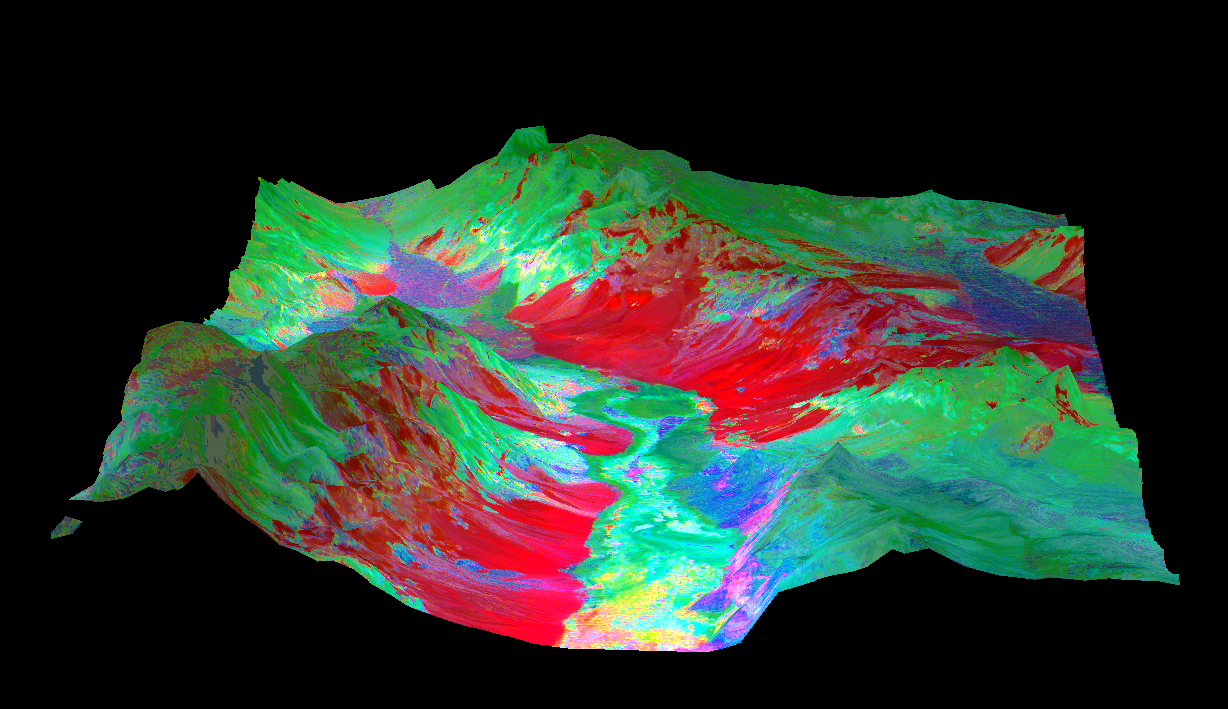

3-D View of Death Valley, California

This 3-D perspective view looking north over Death Valley, California, was produced by draping ASTER nighttime thermal infrared data over topographic data from the US Geological Survey. The ASTER data were acquired April 7, 2000 with the multi-spectral thermal infrared channels, and cover an area of 60 by 80 km (37 by 50 miles). Bands 13, 12, and 10 are displayed in red, green and blue respectively. The data have been computer enhanced to exaggerate the color variations that highlight differences in types of surface materials. Salt deposits on the floor of Death Valley appear in shades of yellow, green, purple, and pink, indicating presence of carbonate, sulfate, and chloride minerals. The Panamint Mtns. to the west, and the Black Mtns. to the east, are made up of sedimentary limestones, sandstones, shales, and metamorphic rocks. The bright red areas are dominated by the mineral quartz, such as is found in sandstones; green areas are limestones. In the lower center part of the image is Badwater, the lowest point in North America.

Advanced Spaceborne Thermal Emission and Reflection Radiometer (ASTER) is one of five Earth-observing instruments launched December 18, 1999, on NASA’s Terra satellite. The instrument was built by Japan’s Ministry of International Trade and Industry. A joint U.S./Japan science team is responsible for validation and calibration of the instrument and the data products. Dr. Anne Kahle at NASA’s Jet Propulsion Laboratory, Pasadena, Calif., is the U.S. Science team leader; Moshe Pniel of JPL is the project manager. ASTER is the only high resolution imaging sensor on Terra. The primary goal of the ASTER mission is to obtain high-resolution image data in 14 channels over the entire land surface, as well as black and white stereo images. With revisit time of between 4 and 16 days, ASTER will provide the capability for repeat coverage of changing areas on Earth’s surface.

The broad spectral coverage and high spectral resolution of ASTER will provide scientists in numerous disciplines with critical information for surface mapping, and monitoring dynamic conditions and temporal change. Example applications are: monitoring glacial advances and retreats, monitoring potentially active volcanoes, identifying crop stress, determining cloud morphology and physical properties, wetlands Evaluation, thermal pollution monitoring, coral reef degradation, surface temperature mapping of soils and geology, and measuring surface heat balance.

Credit: NASA/GSFC/METI/ERSDAC/JAROS, and U.S./Japan ASTER Science Team